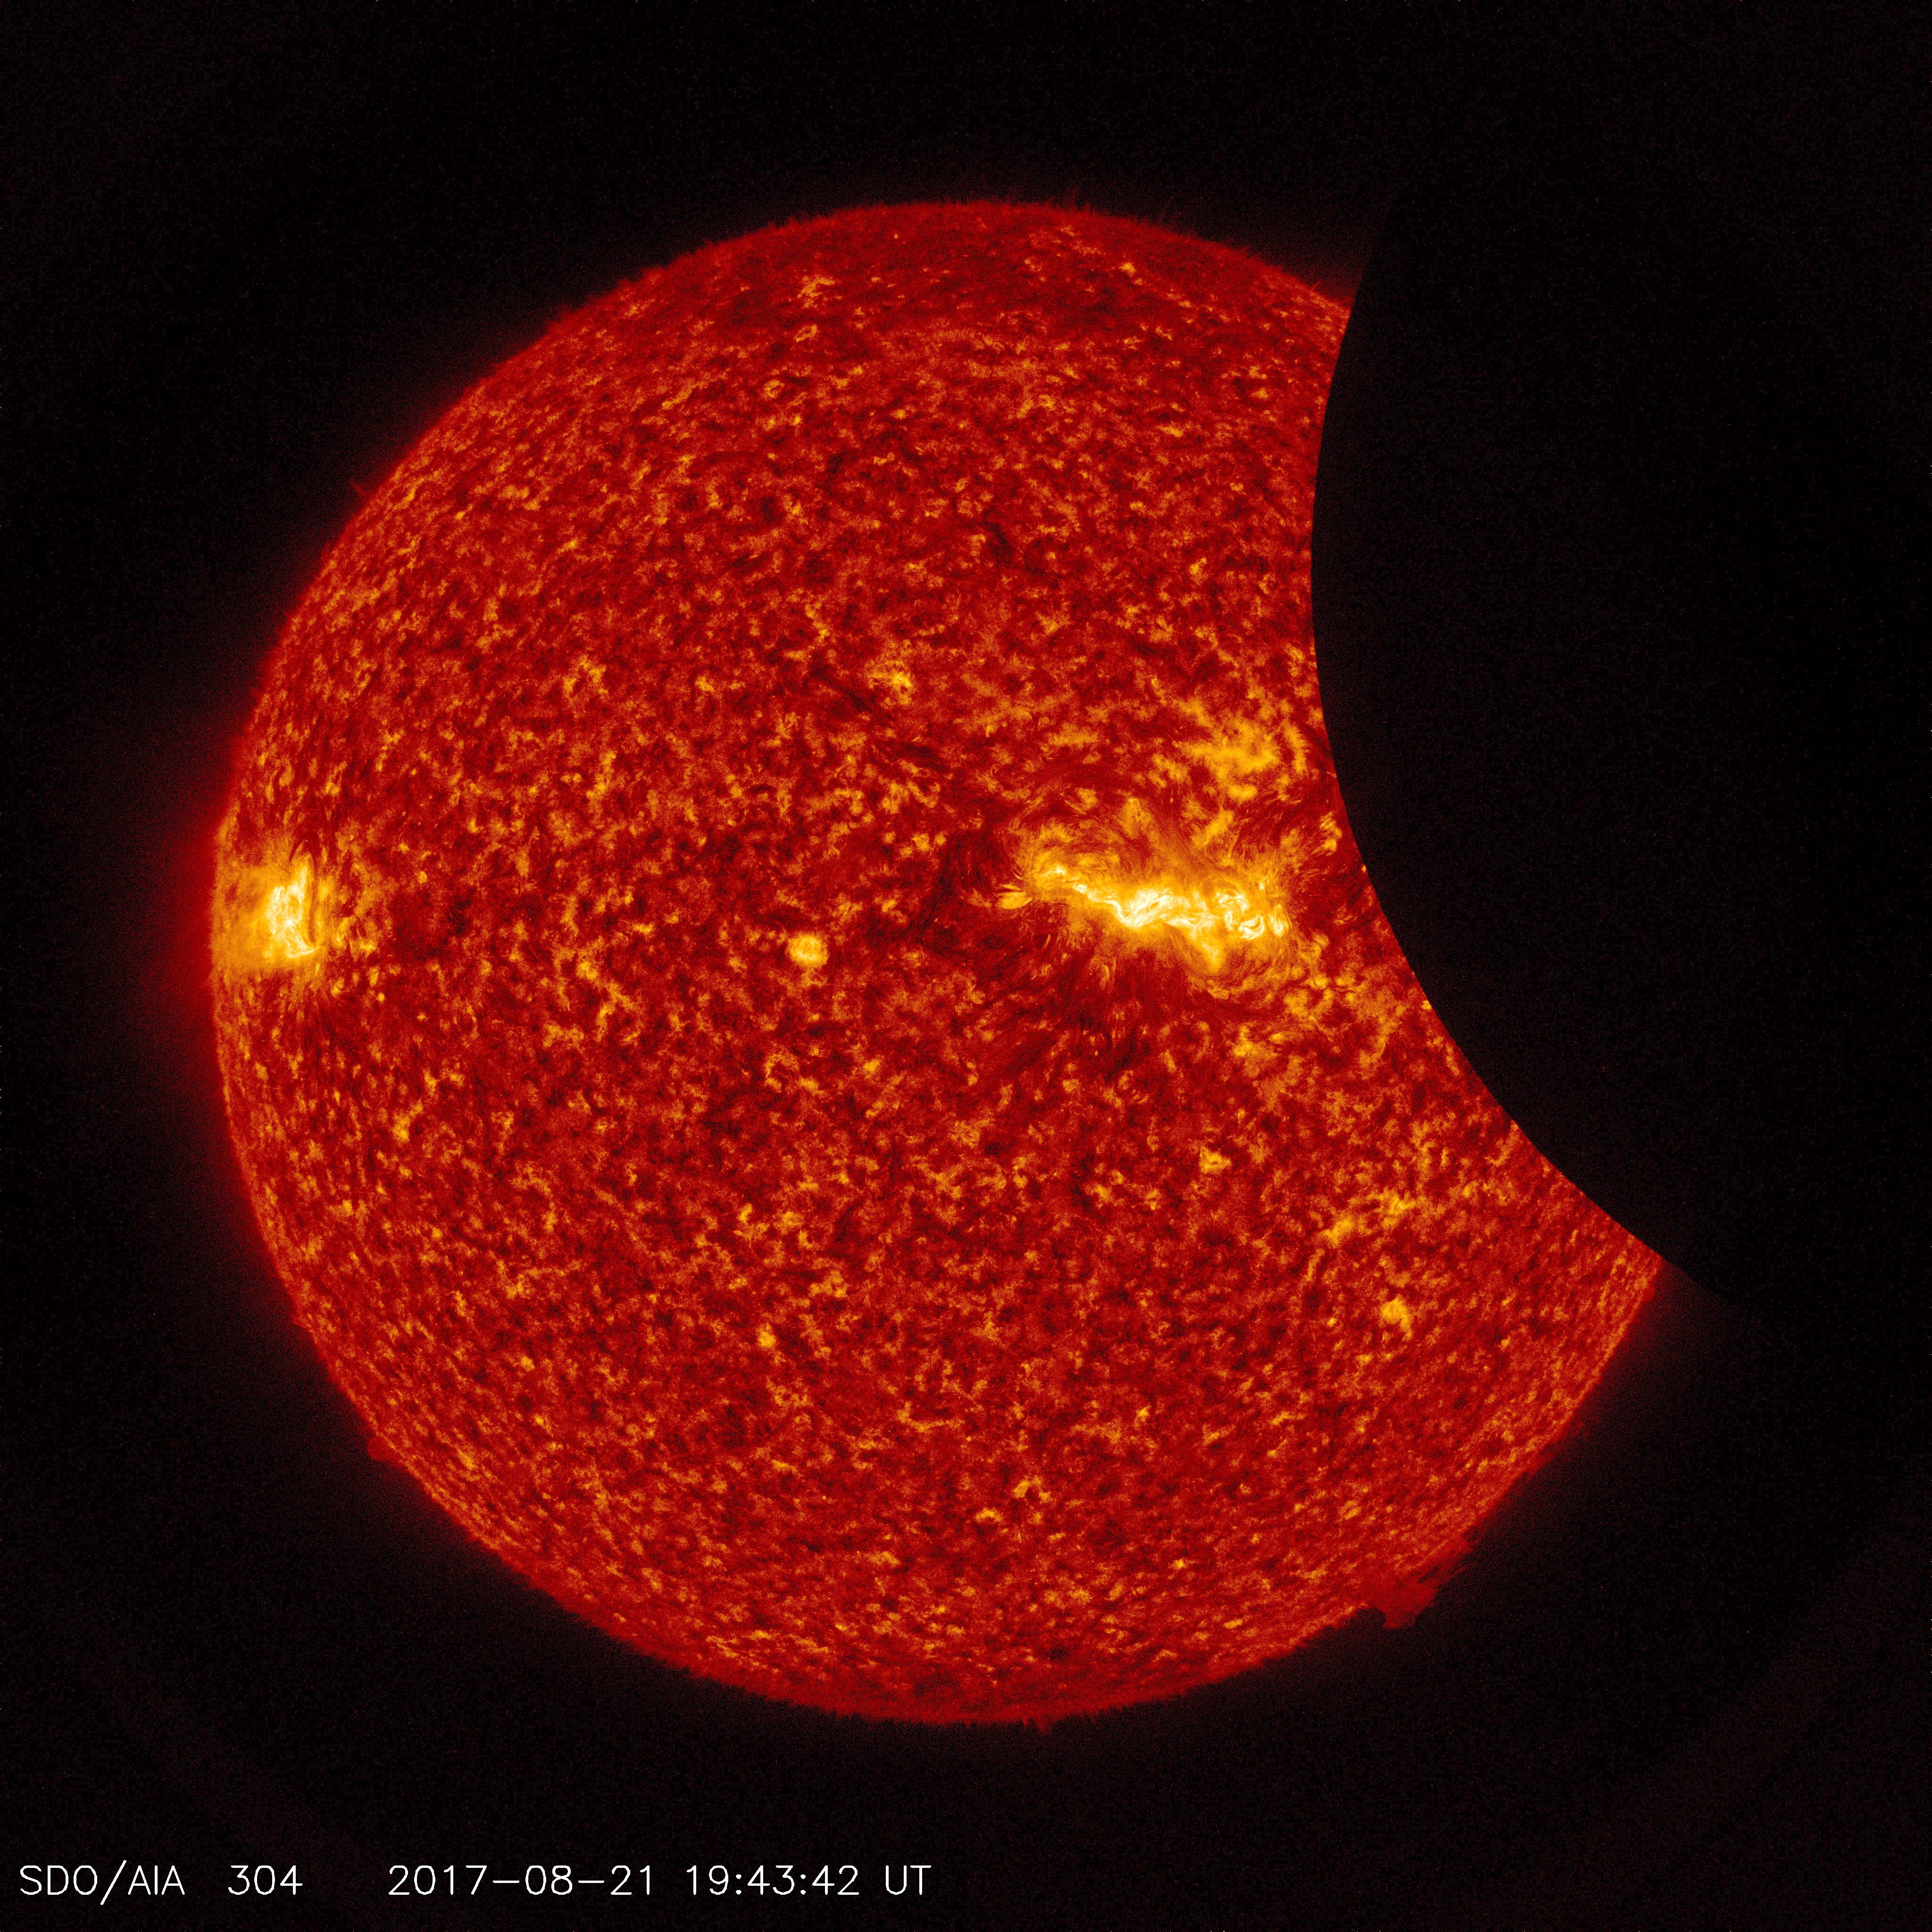

SDO Sees Solar Eclipse

Image of the Moon transiting across the Sun, taken by SDO in 304 angstrom extreme ultraviolet light on August 21, 2017.

Credit: NASA/SDO